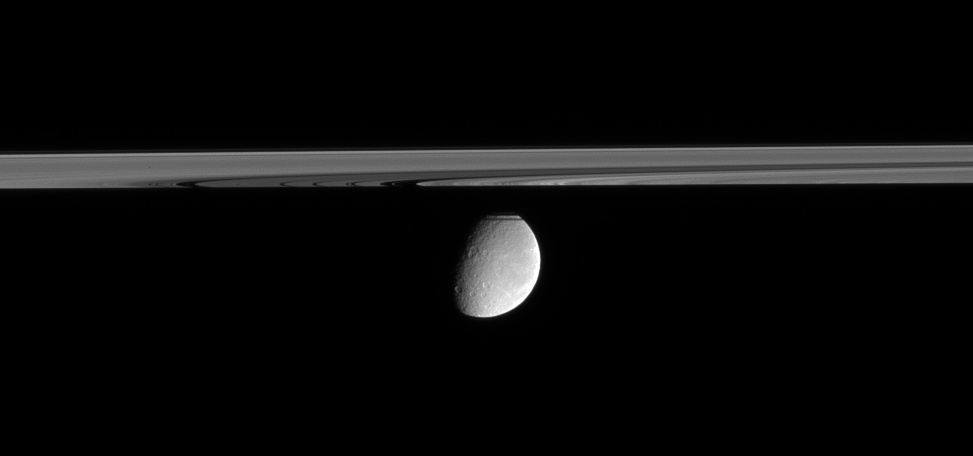

Rhea Beyond the Rings

Crater-scarred Rhea floats in the distance, peeking out from behind Saturn’s partly shadowed rings. This view looks upward from just beneath the ringplane. The far side of the rings is masked by Saturn’s shadow. The north pole of Rhea is obscured by part of the A ring and the sharply defined F ring.

A few bright wispy markings curl around the eastern limb of Rhea (1,528 kilometers, or 949 miles across).

The image was taken in visible light with the Cassini spacecraft narrow-angle camera on Feb. 22, 2006, at a distance of approximately 2.2 million kilometers (1.4 million miles) from Rhea. The image scale is 13 kilometers (8 miles) per pixel on Rhea.

The Cassini-Huygens mission is a cooperative project of NASA, the European Space Agency and the Italian Space Agency. The Jet Propulsion Laboratory, a division of the California Institute of Technology in Pasadena, manages the mission for NASA’s Science Mission Directorate, Washington, D.C. The Cassini orbiter and its two onboard cameras were designed, developed and assembled at JPL. The imaging operations center is based at the Space Science Institute in Boulder, Colo.

Credit: NASA/JPL/Space Science Institute